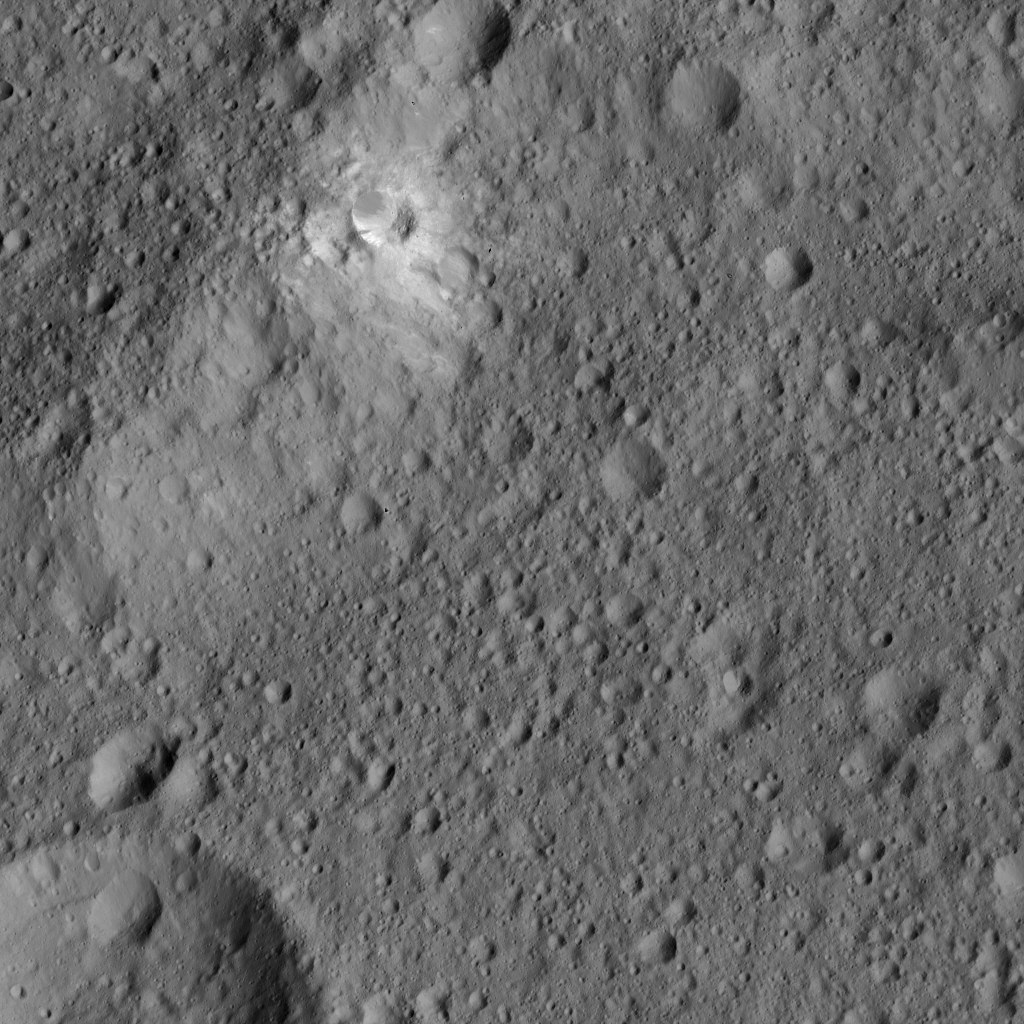

Dawn LAMO Image 194

This image from NASA’s Dawn spacecraft features bright material (at upper left) along the rim of the giant crater named Kerwan (174 miles, 280 kilometers wide) on Ceres. The image is centered at 1.8 degrees south latitude, 112 degrees east longitude.

Dawn took this image on June 6, 2016, from its low-altitude mapping orbit, at a distance of about 240 miles (385 kilometers) above the surface. The image resolution is 120 feet (35 meters) per pixel.

Dawn’s mission is managed by JPL for NASA’s Science Mission Directorate in Washington. Dawn is a project of the directorate’s Discovery Program, managed by NASA’s Marshall Space Flight Center in Huntsville, Alabama. UCLA is responsible for overall Dawn mission science. Orbital ATK, Inc., in Dulles, Virginia, designed and built the spacecraft. The German Aerospace Center, the Max Planck Institute for Solar System Research, the Italian Space Agency and the Italian National Astrophysical Institute are international partners on the mission team.

Credit: NASA/JPL-Caltech/UCLA/MPS/DLR/IDA